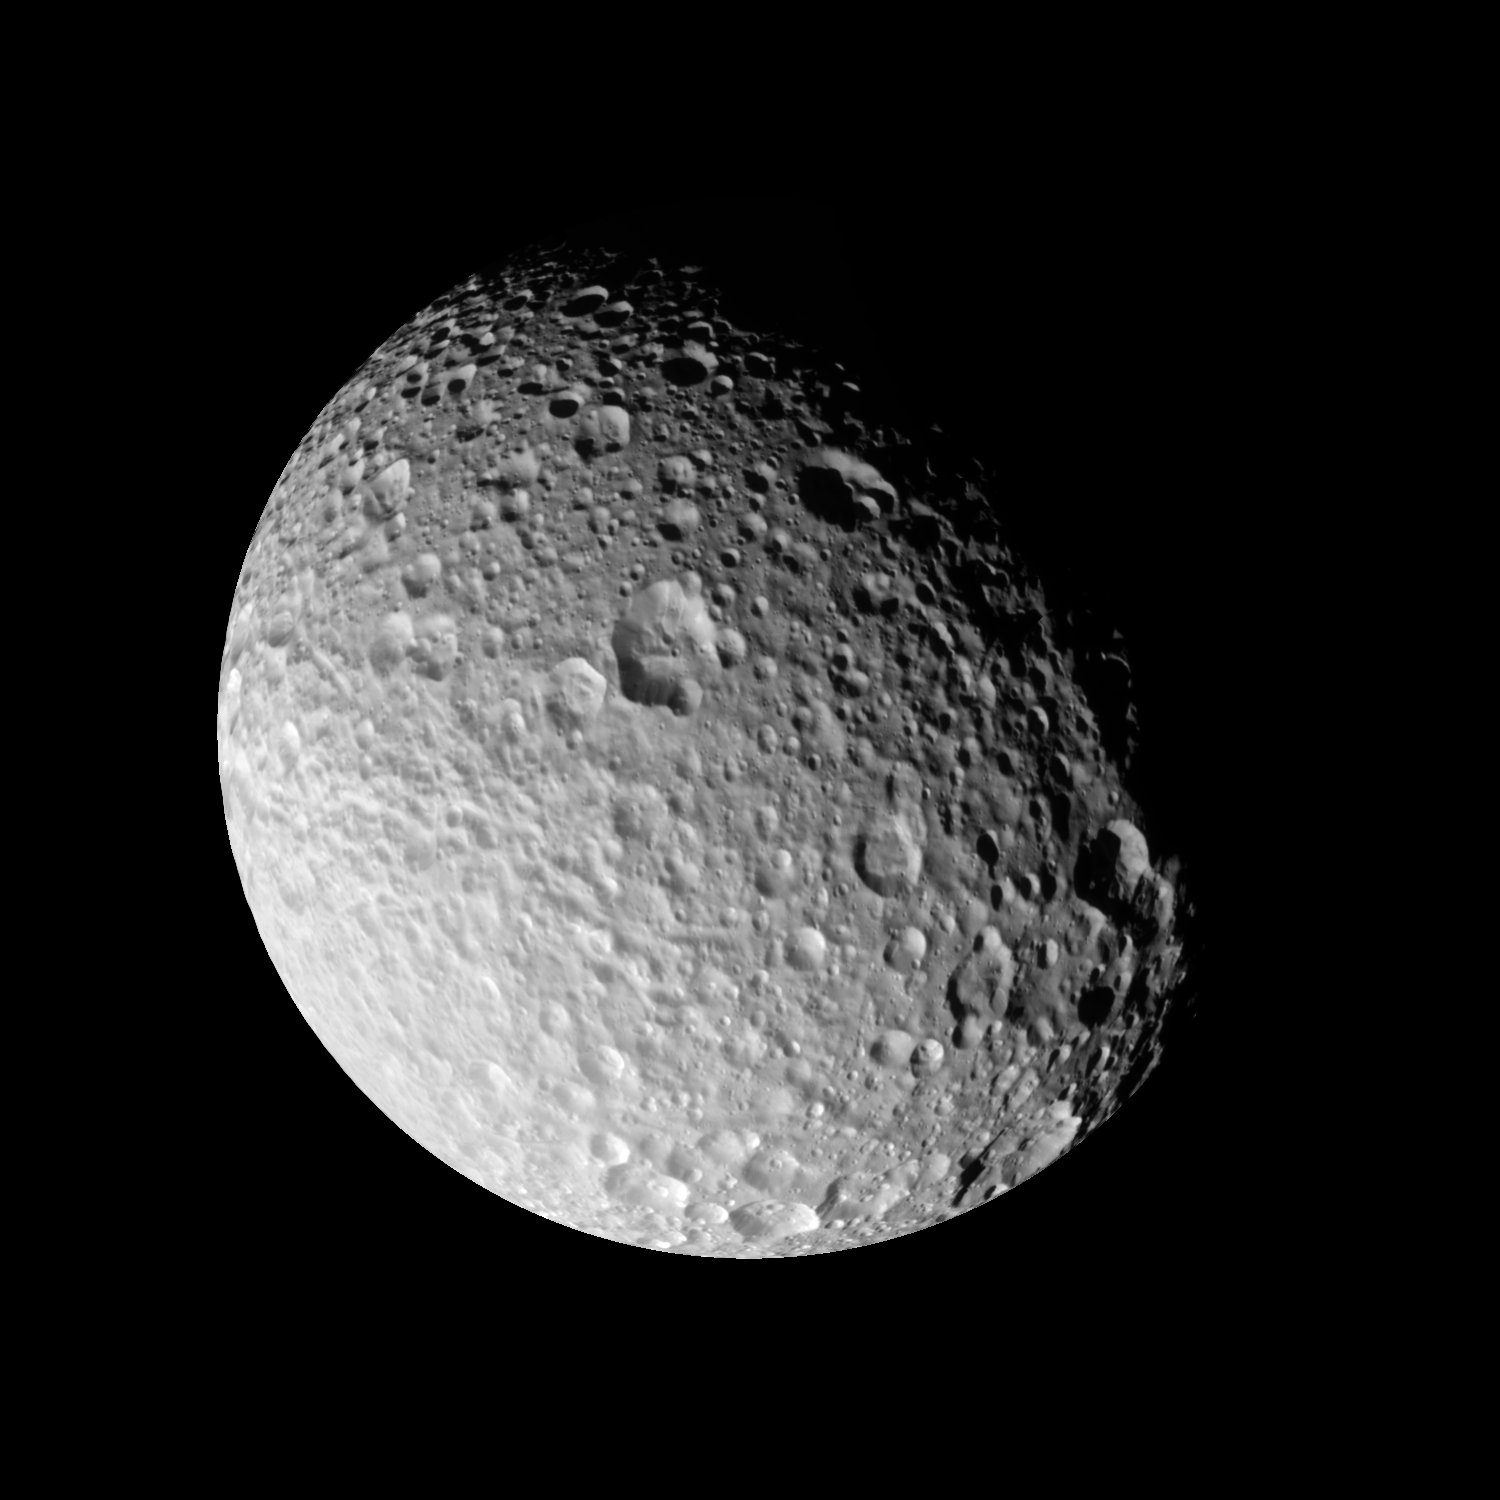

A World of Hurt

The most detailed images ever taken of Saturn’s moon Mimas show it to be one of the most heavily cratered Saturnian moons, with little if any evidence for internal activity. Mimas has been so heavily cratered that new impacts can only overprint or even completely obliterate other older craters. Mimas is 397 kilometers or (247 miles) across.

The moon displays an unexpected array of crater shapes. The highest crater walls tower 6 kilometers (4 miles) above the floors and show signs of material sliding down slope. Indeed, many of the large craters — more than 15 kilometers (10 miles) in diameter — appear to be filled in with rough-surfaced material, likely the result of landslides triggered by subsequent impacts elsewhere on Mimas’ surface. Some of these deposits have craters superimposed on them, demonstrating that the landslides themselves may be quite old.

Grooves, some of which are over a kilometer deep, cut across the surface for more than 100 kilometers (63 miles). These are some of the only indications that there might have once been internal activity under this ancient, battered surface.

The Cassini-Huygens mission is a cooperative project of NASA, the European Space Agency and the Italian Space Agency. The Jet Propulsion Laboratory, a division of the California Institute of Technology in Pasadena, manages the mission for NASA’s Science Mission Directorate, Washington, D.C. The Cassini orbiter and its two onboard cameras were designed, developed and assembled at JPL. The imaging operations center is based at the Space Science Institute in Boulder, Colo.

Credit: NASA/JPL/Space Science Institute